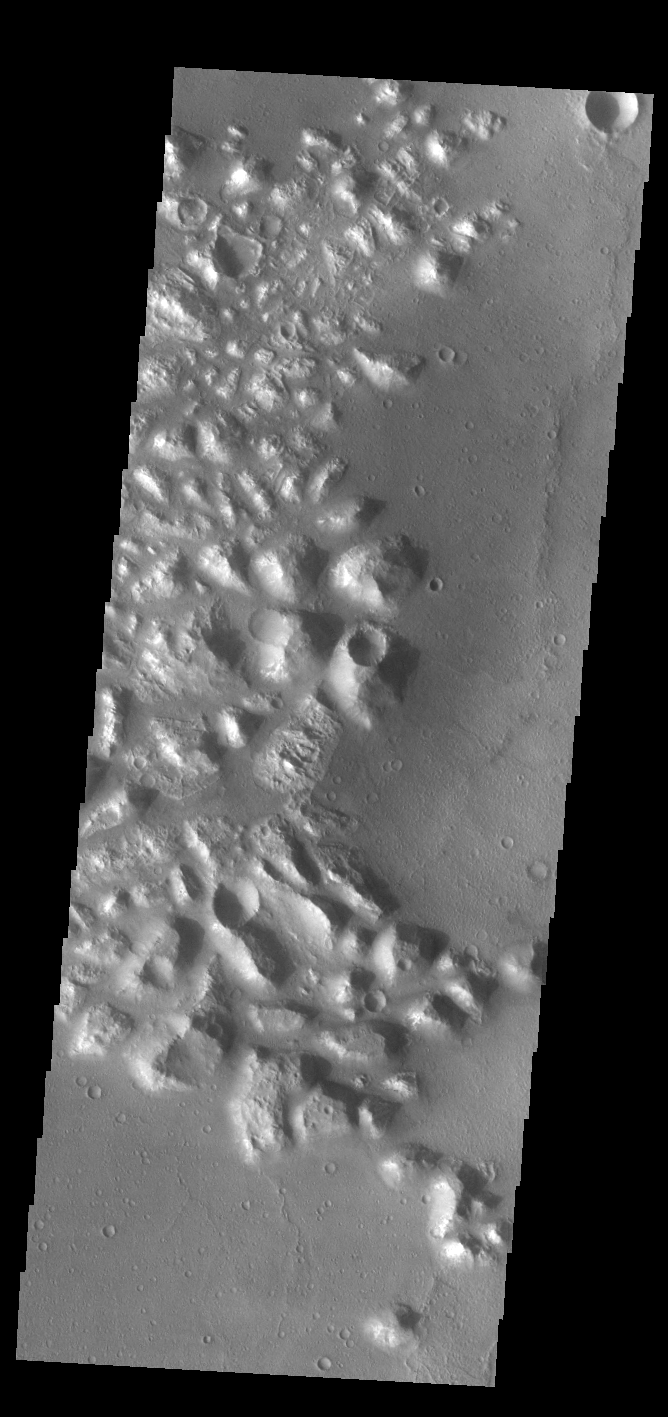

Atlantis Chaos

Today’s VIS image shows part of Atlantis Chaos. Chaos terrain is typified by regions of blocky, often steep sided, mesas interspersed with deep valleys. With time and erosion the valleys widen and the mesas become smaller. The mesas in this image appear brighter than the surrounding lowlands, likely due to relatively less dust cover. Atlantis Chaos is located in Terra Sirenum.

Credit: NASA/JPL-Caltech/ASU